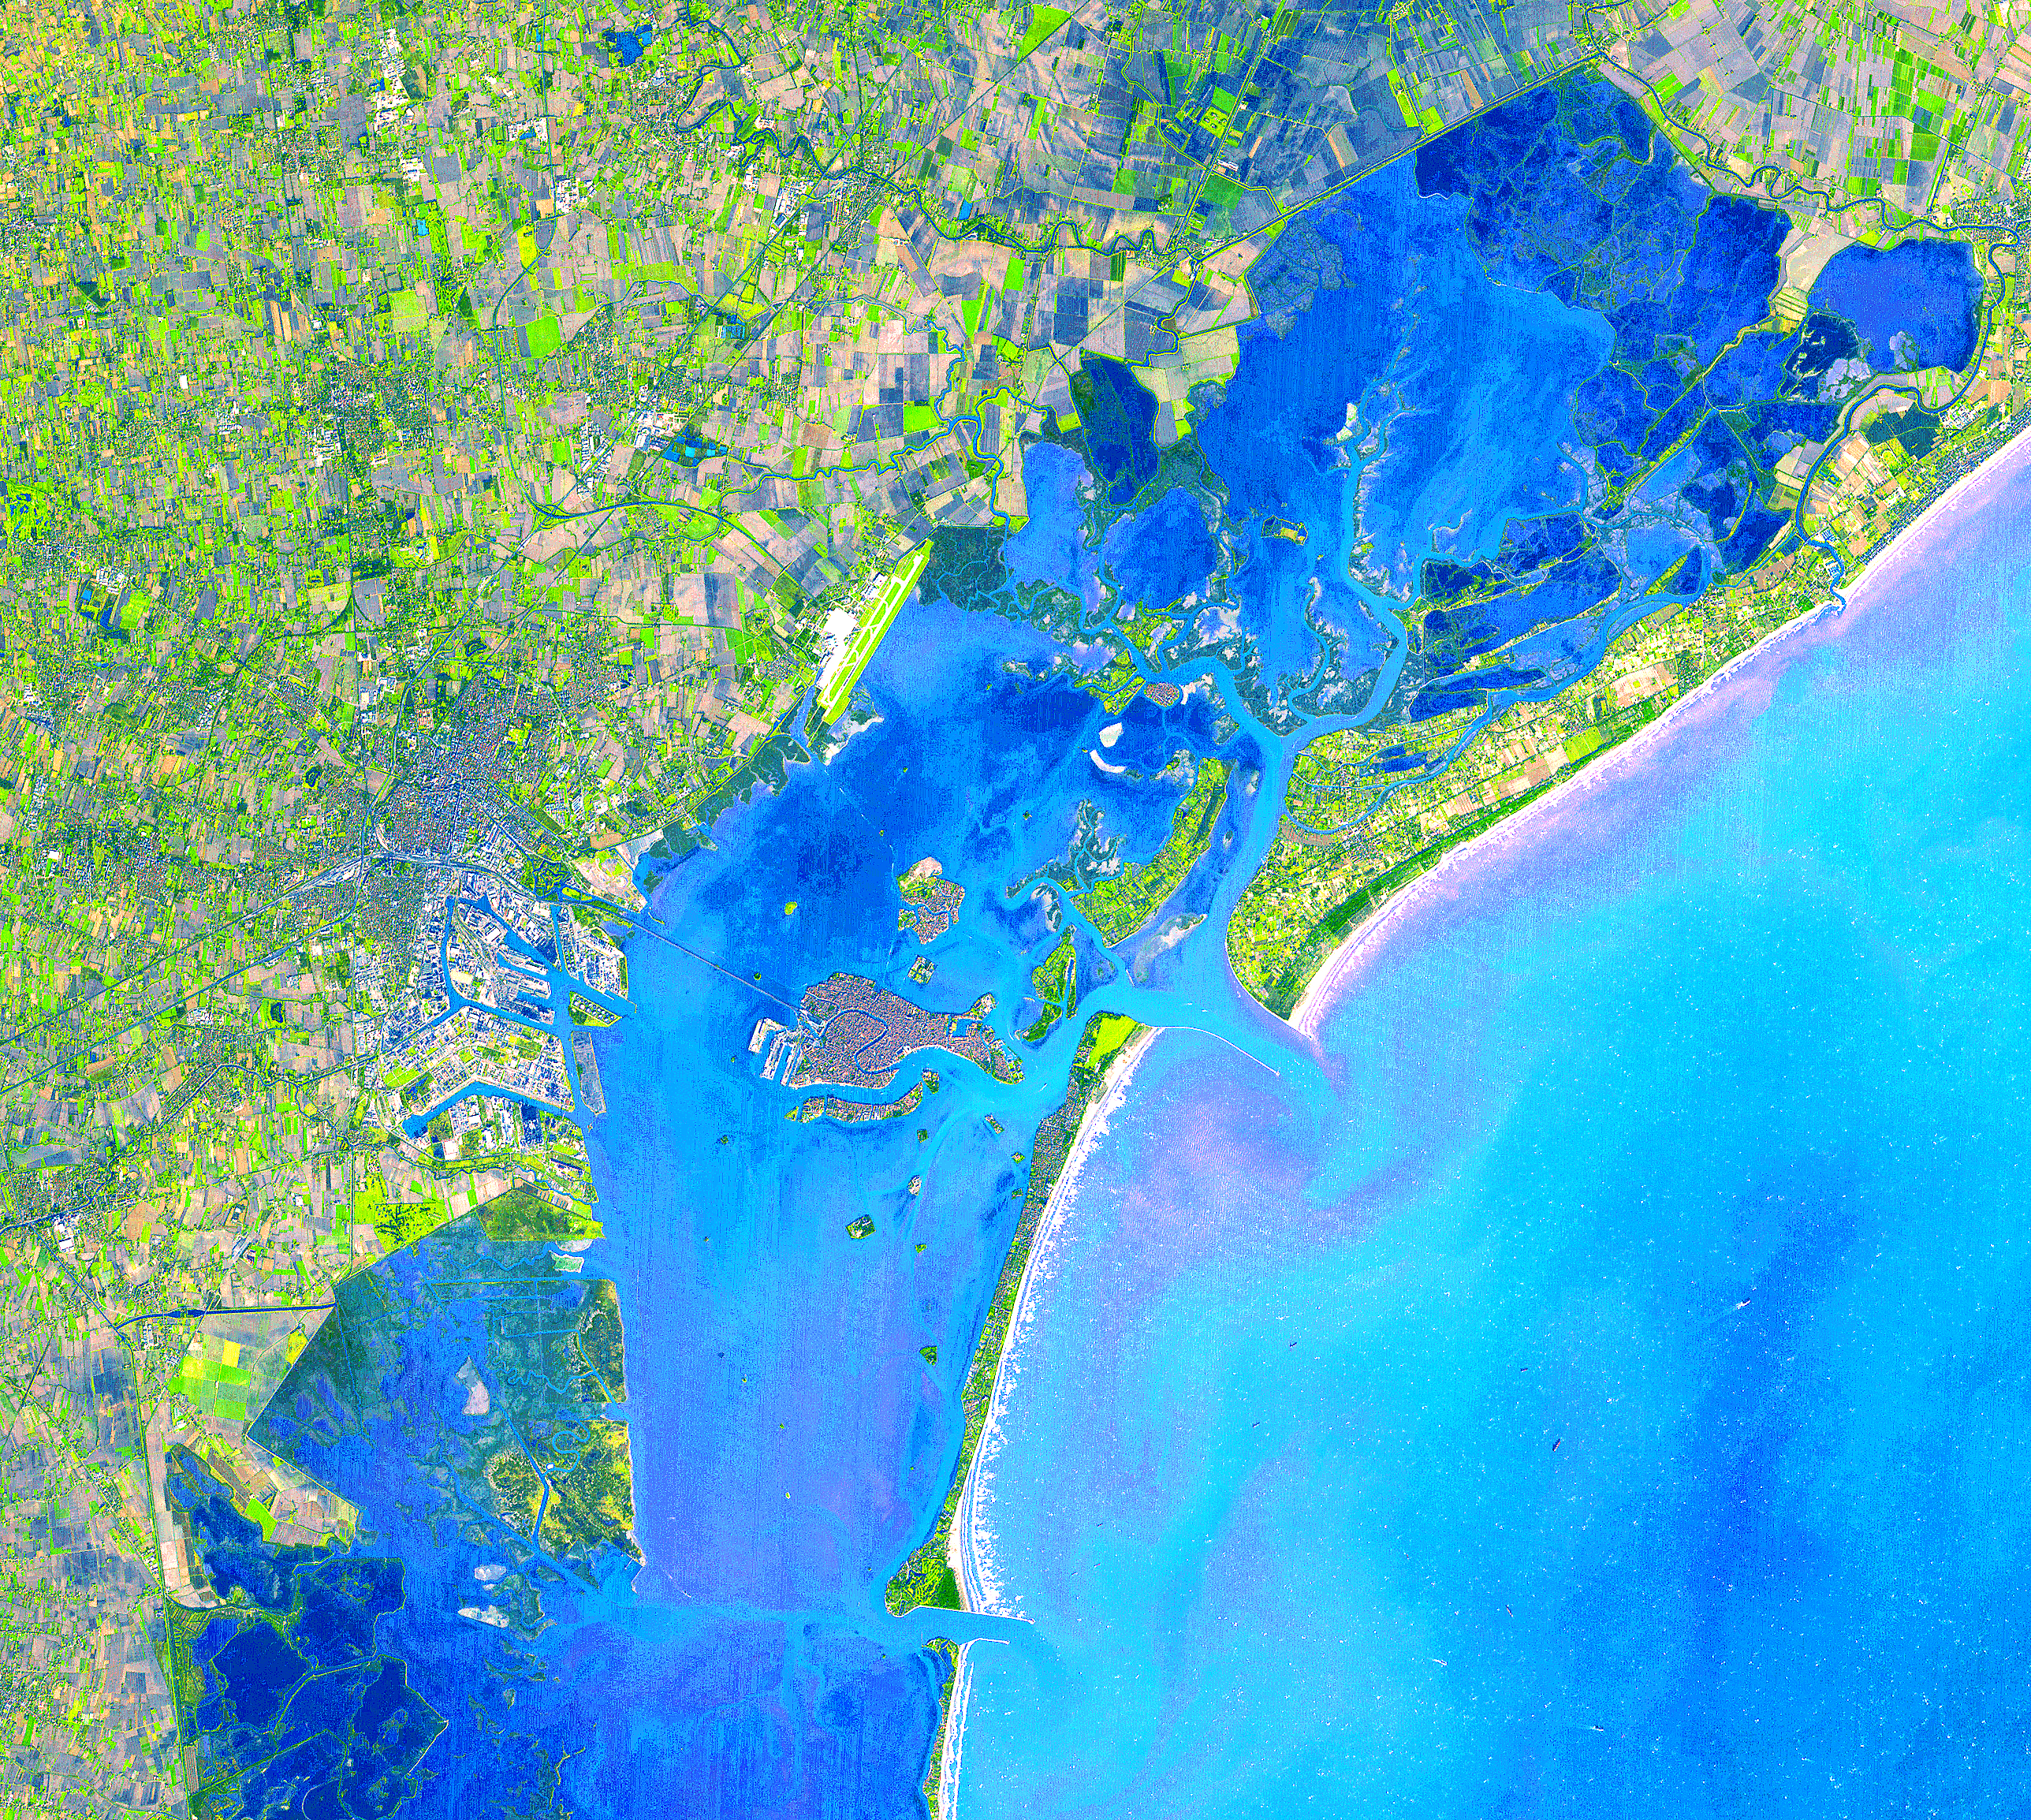

Venice, Italy

Four hundred bridges cross the labyrinth of canals that form the 120 islands of Venice, situated in a saltwater lagoon between the mouths of the Po and Piave rivers in northeast Italy. All traffic in the city moves by boat. Venice is connected to the mainland, 4 kilometers (2.5 miles) away, by ferries as well as a causeway for road and rail traffic. The Grand Canal winds through the city for about 3 kilometers (about 2 miles), dividing it into two nearly equal sections. According to tradition, Venice was founded in 452, when the inhabitants of Aquileia, Padua, and several other northern Italian cities took refuge on the islands of the lagoon from the Teutonic tribes invading Italy at that time.

This image was acquired on December 9, 2001 by the Advanced Spaceborne Thermal Emission and Reflection Radiometer (ASTER) on NASA’s Terra satellite. With its 14 spectral bands from the visible to the thermal infrared wavelength region, and its high spatial resolution of 15 to 90 meters (about 50 to 300 feet), ASTER will image Earth for the next 6 years to map and monitor the changing surface of our planet.

ASTER is one of five Earth-observing instruments launched December 18, 1999, on NASA’s Terra satellite. The instrument was built by Japan’s Ministry of Economy, Trade and Industry. A joint U.S./Japan science team is responsible for validation and calibration of the instrument and the data products.

The broad spectral coverage and high spectral resolution of ASTER will provide scientists in numerous disciplines with critical information for surface mapping, and monitoring dynamic conditions and temporal change. Example applications are: monitoring glacial advances and retreats; monitoring potentially active volcanoes; identifying crop stress; determining cloud morphology and physical properties; wetlands evaluation; thermal pollution monitoring; coral reef degradation; surface temperature mapping of soils and geology; and measuring surface heat balance.

Dr. Anne Kahle at NASA’s Jet Propulsion Laboratory, Pasadena, California, is the U.S. Science team leader; Bjorn Eng of JPL is the project manager. The Terra mission is part of NASA’s Earth Science Enterprise, a long-term research and technology program designed to examine Earth’s land, oceans, atmosphere, ice and life as a total integrated system.

Size: 38.6 x 34.5 km (23.9 x 21.4 miles)
Location: 45.4 deg. North lat., 12.3 deg. East long.
Orientation: North at top
Image Data: ASTER bands 1,2, and 3.
Original Data Resolution: 15 m
Date Acquired: December 9, 2001

Credit: NASA/GSFC/METI/ERSDAC/JAROS, and U.S./Japan ASTER Science Team